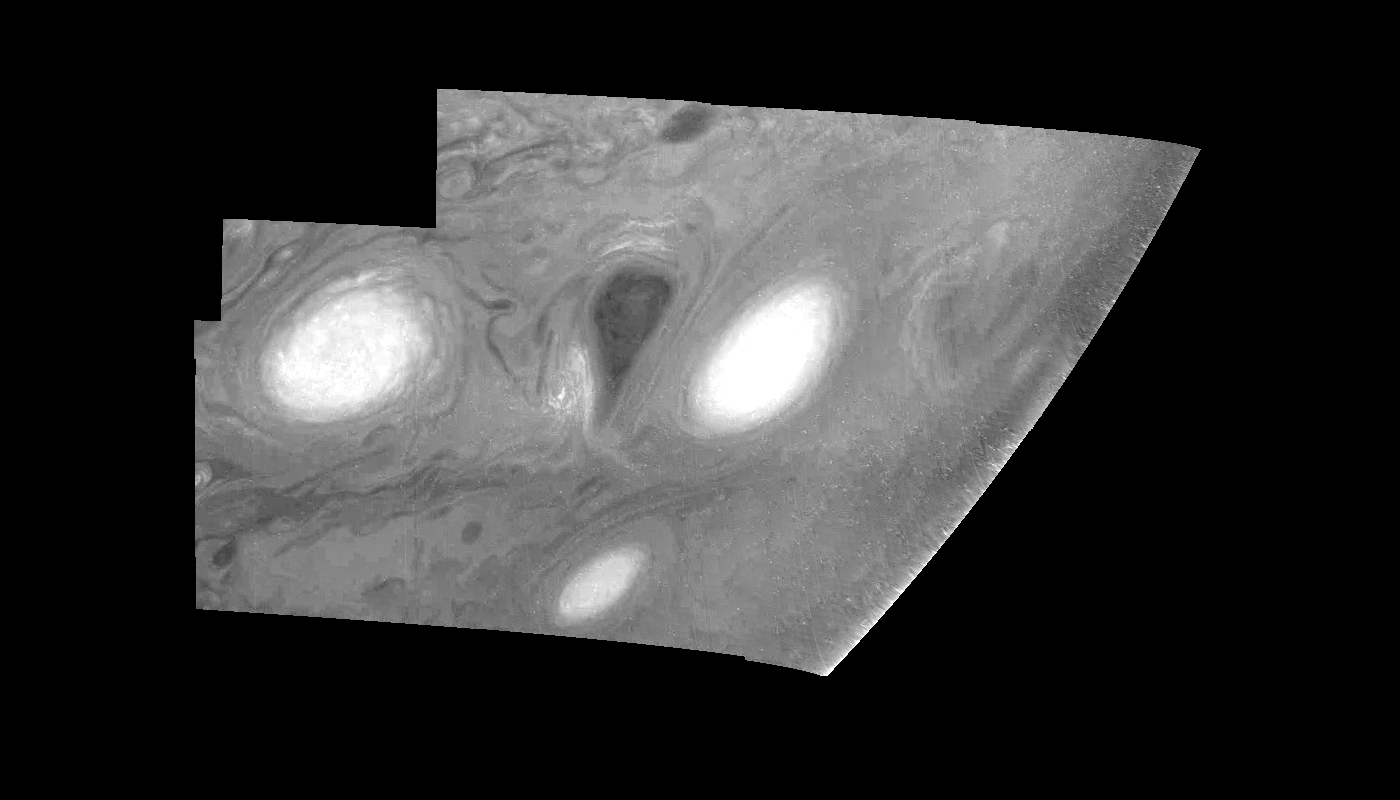

Jupiter’s Long-lived White Ovals in a Methane (Time Set 4)

Light at 889 nanometers is strongly absorbed by atmospheric methane. This mosaic shows the features of a hazy cloud layer tens of kilometers above Jupiter’s main visible cloud deck. This haze varies in height but appears to be present over the entire region. Small patches of very bright clouds may be similar to terrestrial thunderstorms. Oval cloud systems of this type are often associated with chaotic cyclonic systems such as the balloon shaped vortex seen here between the well formed ovals. This system is centered near 30 degrees south planetocentric latitude and 100 degrees west longitude and rotates in a clockwise sense about its center. The oval shaped vortices in the upper half of the mosaic are two of the three long-lived White Ovals that formed to the south of the Red Spot in the 1930’s and, like the Red Spot, rotate in a counterclockwise sense. The east to west dimension of the leftmost White Oval is 9000 kilometers (km). (The diameter of the Earth is 12,756 km.) The White Ovals drift in longitude relative to one another, and are presently restricting the cyclonic structure.

To the south, the smaller oval and its accompanying cyclonic system are moving eastward at about 0.4 degrees per day relative to the larger ovals. The interaction between these two cyclonic storm systems is producing high, thick cumulus-like clouds in the southern part of the more northerly trapped system.

North is at the top of this mosaic. The smallest resolved features are tens of kilometers in size. The planetary limb runs along the right edge of the mosaic. Cloud patterns appear foreshortened as they approach the limb. These images were taken on February 19, 1997, at a range of 1.1 million km by the Solid State Imaging (CCD) system aboard NASA’s Galileo spacecraft.

The Jet Propulsion Laboratory, Pasadena, CA manages the mission for NASA’s Office of Space Science, Washington, DC.

Credit: NASA/JPL-Caltech